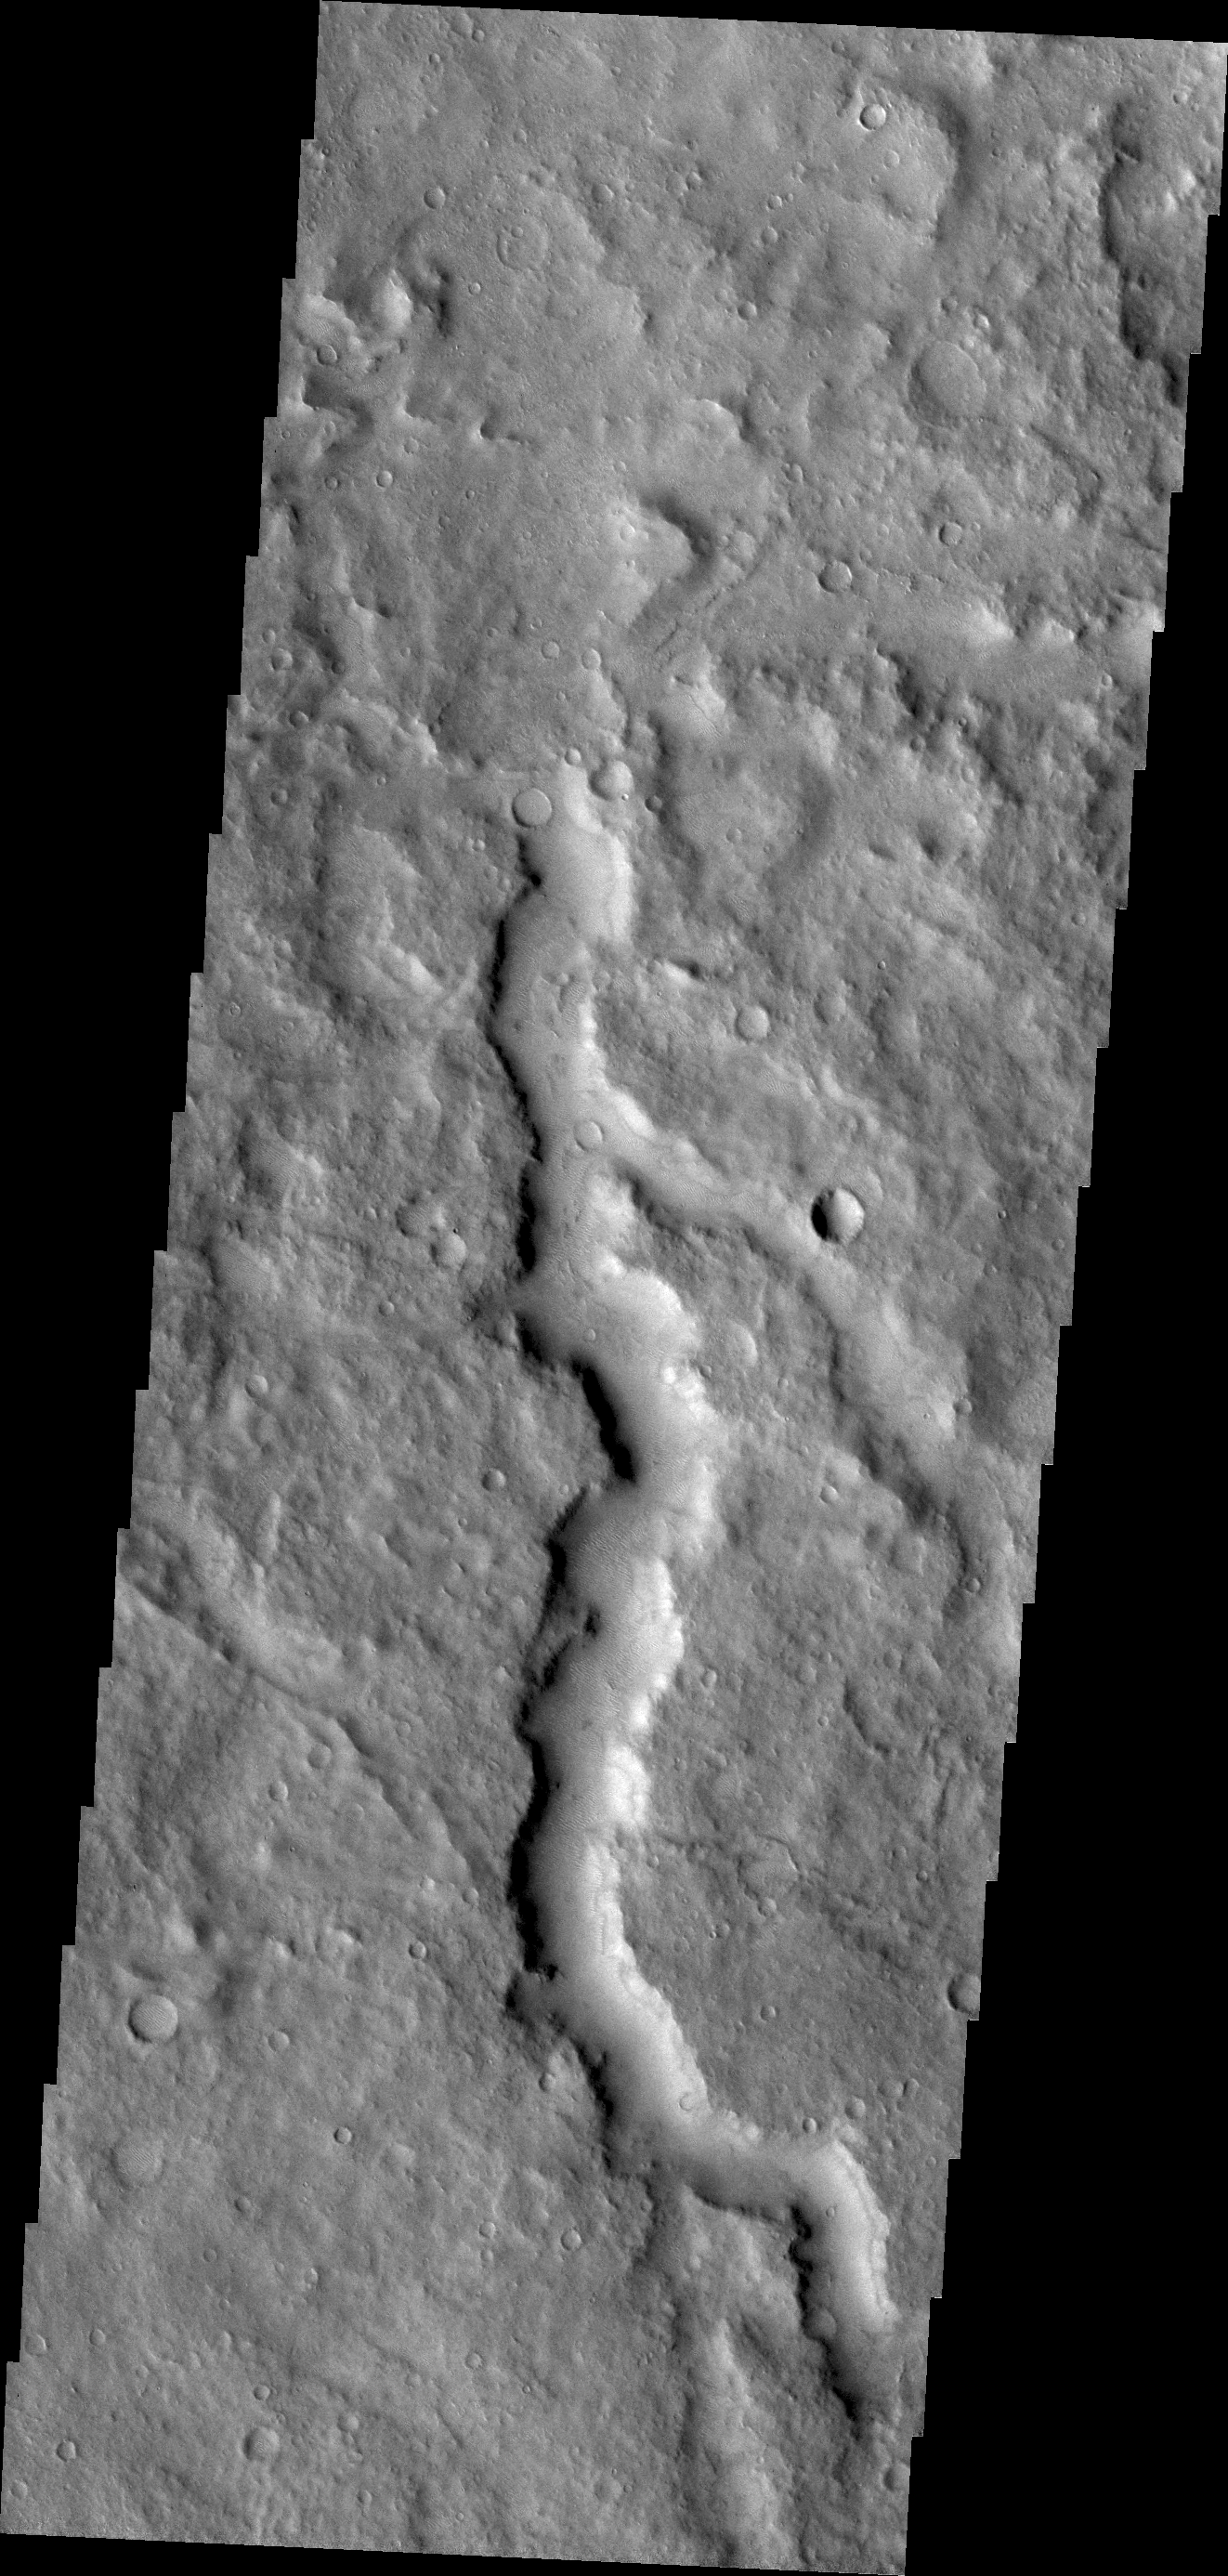

Channel

This huge (or mega) gully is part of Noctis Labyrinthus. Located on the western end of Valles Marineris, Noctis Labyrinthus is a huge region of tectonically controlled valleys. The valleys are not as deep as Valles Marineris.

Credit: NASA/JPL/ASU